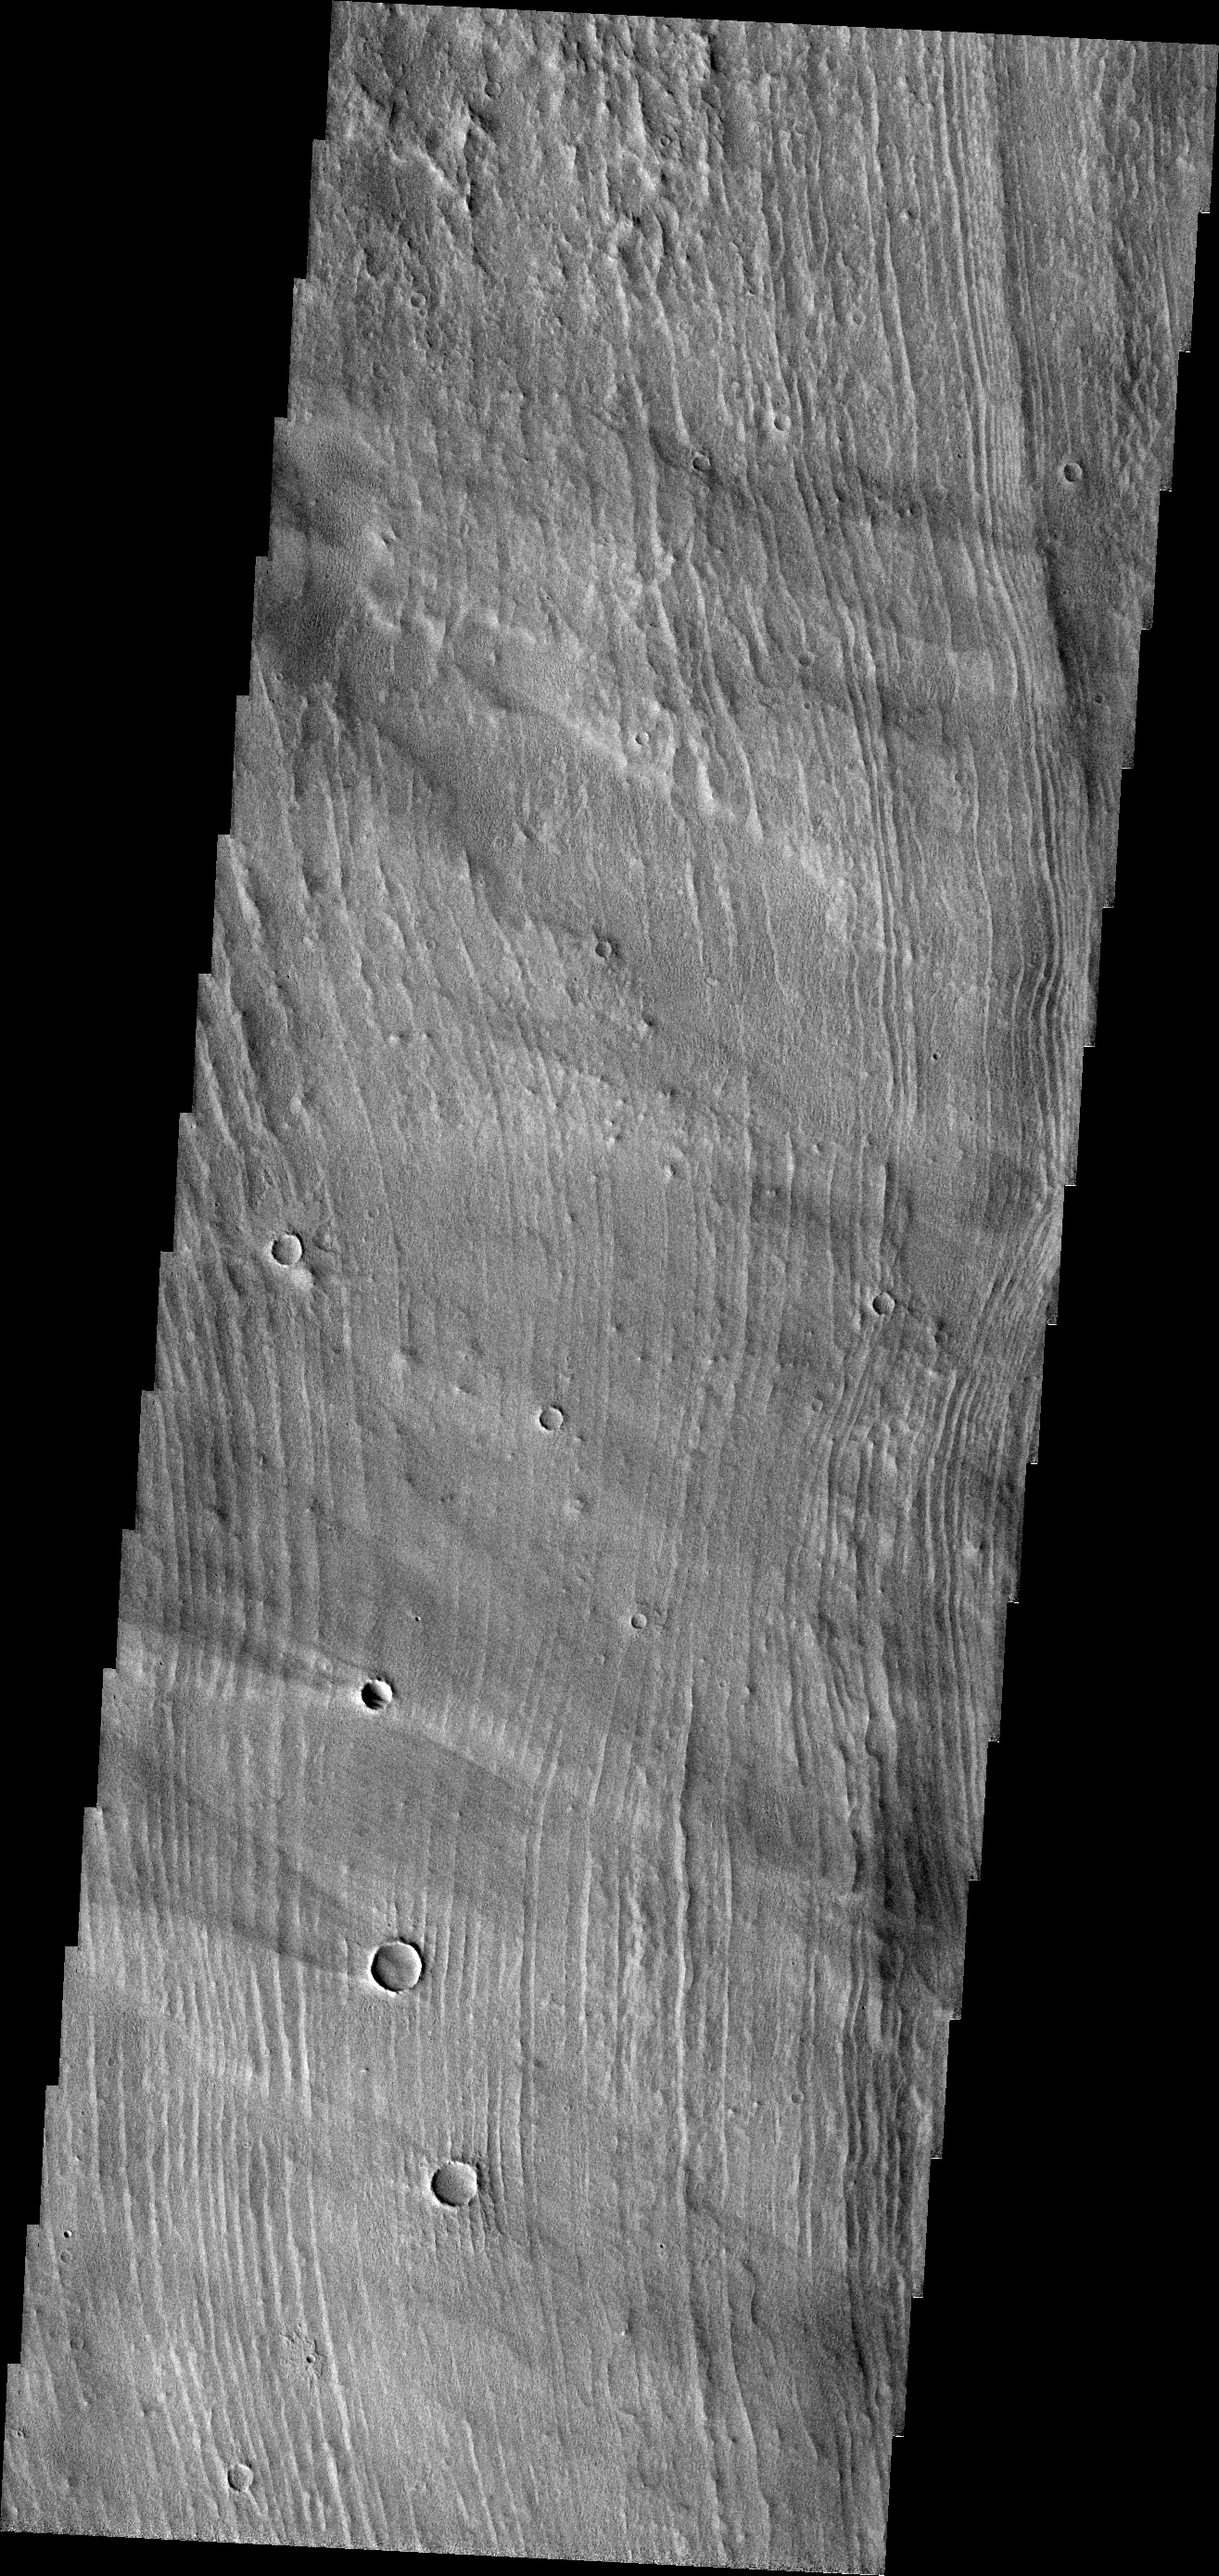

Arsia Sulci

The parallel ridges in this VIS image are part of Arsia Sulci – a region west of Arsia Mons. How these features were formed is unknown.

Credit: NASA/JPL-Caltech/ASU